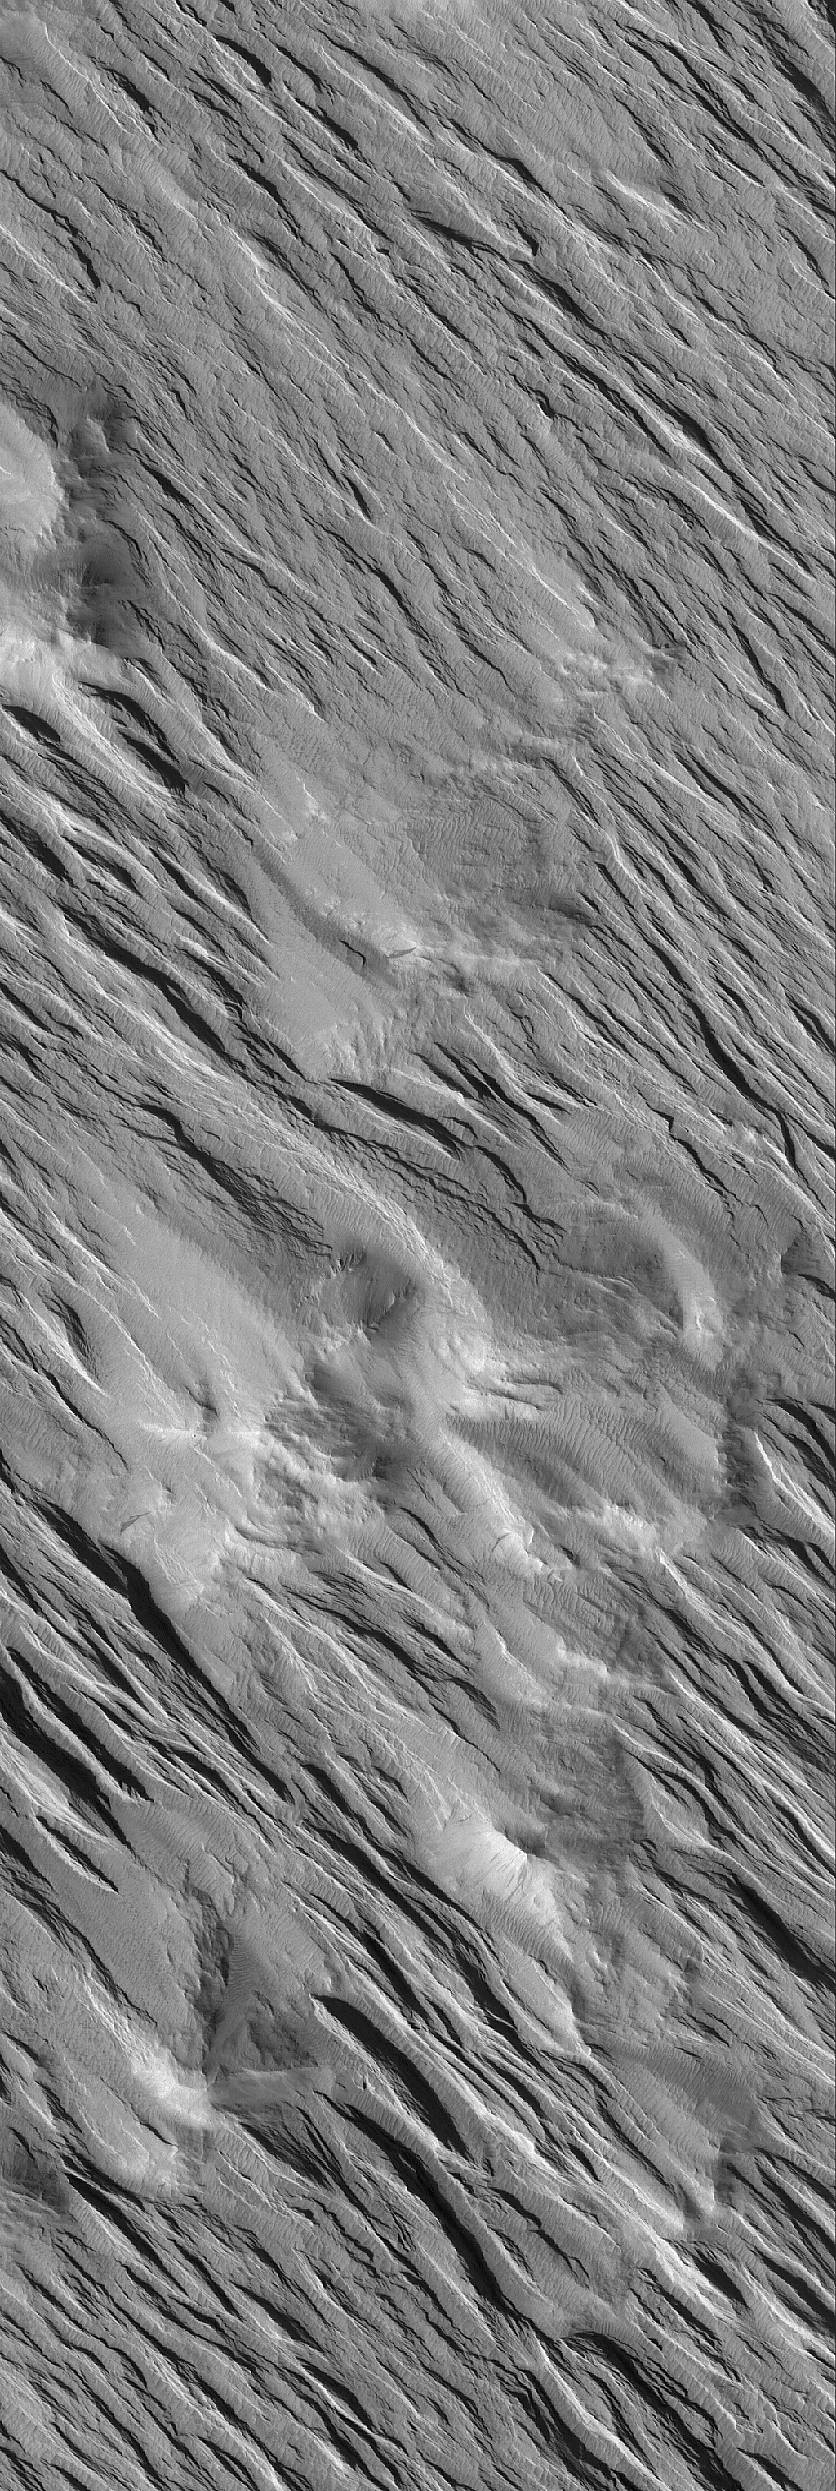

Wind-Eroded Terrain

3 August 2005
This Mars Global Surveyor (MGS) Mars Orbiter Camera (MOC) image shows yardangs, a ridge-and-groove landform produced by wind erosion of a granular, sand-rich bedrock. These are located west-southwest of the volcano, Olympus Mons. Yardangs are common on Mars, especially in the regions west and southwest of Olympus Mons, in southern Amazonis Planitia.

Location near: 14.8°N, 146.6°W
Image width: width: ~3 km (~1.9 mi)
Illumination from: lower left
Season: Northern Autumn

Credit: NASA/JPL/Malin Space Science Systems